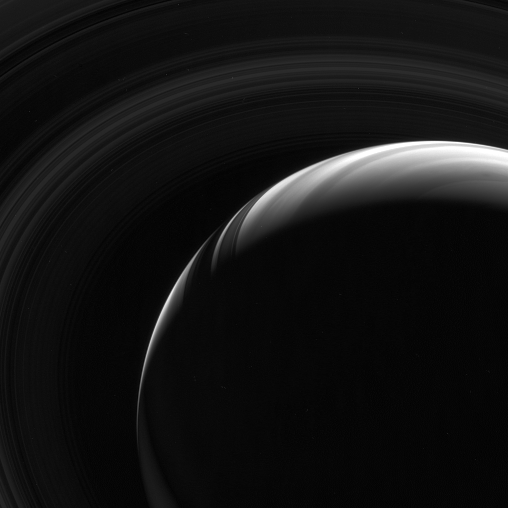

Classic Appeal

Like black and white photos of earthly family and friends, monochrome images of Saturn can also capture their subject with crisp poignancy. This infrared view from high above Saturn’s ringplane highlights the contrast in the cloud bands, the dimly glowing rings and their shadows on the gas giant planet. The overall effect is stirring.

This view looks toward the unlit side of the rings from about 48 degrees above the ringplane.

The image was taken with the Cassini spacecraft wide-angle camera using a combination of spectral filters sensitive to wavelengths of polarized infrared light. The view was obtained on Feb. 12, 2007 at a distance of approximately 1.7 million kilometers (1 million miles) from Saturn and at a Sun-Saturn-spacecraft, or phase, angle of 144 degrees. Image scale is 191 kilometers (119 miles) per pixel.

The Cassini-Huygens mission is a cooperative project of NASA, the European Space Agency and the Italian Space Agency. The Jet Propulsion Laboratory, a division of the California Institute of Technology in Pasadena, manages the mission for NASA’s Science Mission Directorate, Washington, D.C. The Cassini orbiter and its two onboard cameras were designed, developed and assembled at JPL. The imaging operations center is based at the Space Science Institute in Boulder, Colo.

Credit: NASA/JPL/Space Science Institute